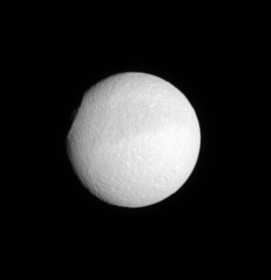

Profile of Odysseus

The profile of the 450-kilometer-wide (280-mile) crater Odysseus makes this image look as if someone sliced off a chunk of Tethys (1,071 kilometers, or 665 miles across). According to measurements made in Voyager images, the crater rim rises to about 5 kilometers (3 miles) above the surrounding terrain.

This view shows territory eastward of a previously released Cassini view that looked more directly into the giant impact basin (see PIA07557). The moon’s equatorial dark band can be seen here as well.

This view shows principally the southern leading hemisphere of Tethys. North is up and rotated 10 degrees to the left.

The image was taken in visible light with the Cassini spacecraft narrow-angle camera on July 31, 2005, at a distance of approximately 1.3 million kilometers (800,000 miles) from Tethys and at a Sun-Tethys-spacecraft, or phase, angle of 18 degrees. The image scale is 8 kilometers (5 miles) per pixel.

The Cassini-Huygens mission is a cooperative project of NASA, the European Space Agency and the Italian Space Agency. The Jet Propulsion Laboratory, a division of the California Institute of Technology in Pasadena, manages the mission for NASA’s Science Mission Directorate, Washington, D.C. The Cassini orbiter and its two onboard cameras were designed, developed and assembled at JPL. The imaging operations center is based at the Space Science Institute in Boulder, Colo.

Credit: NASA/JPL/Space Science Institute